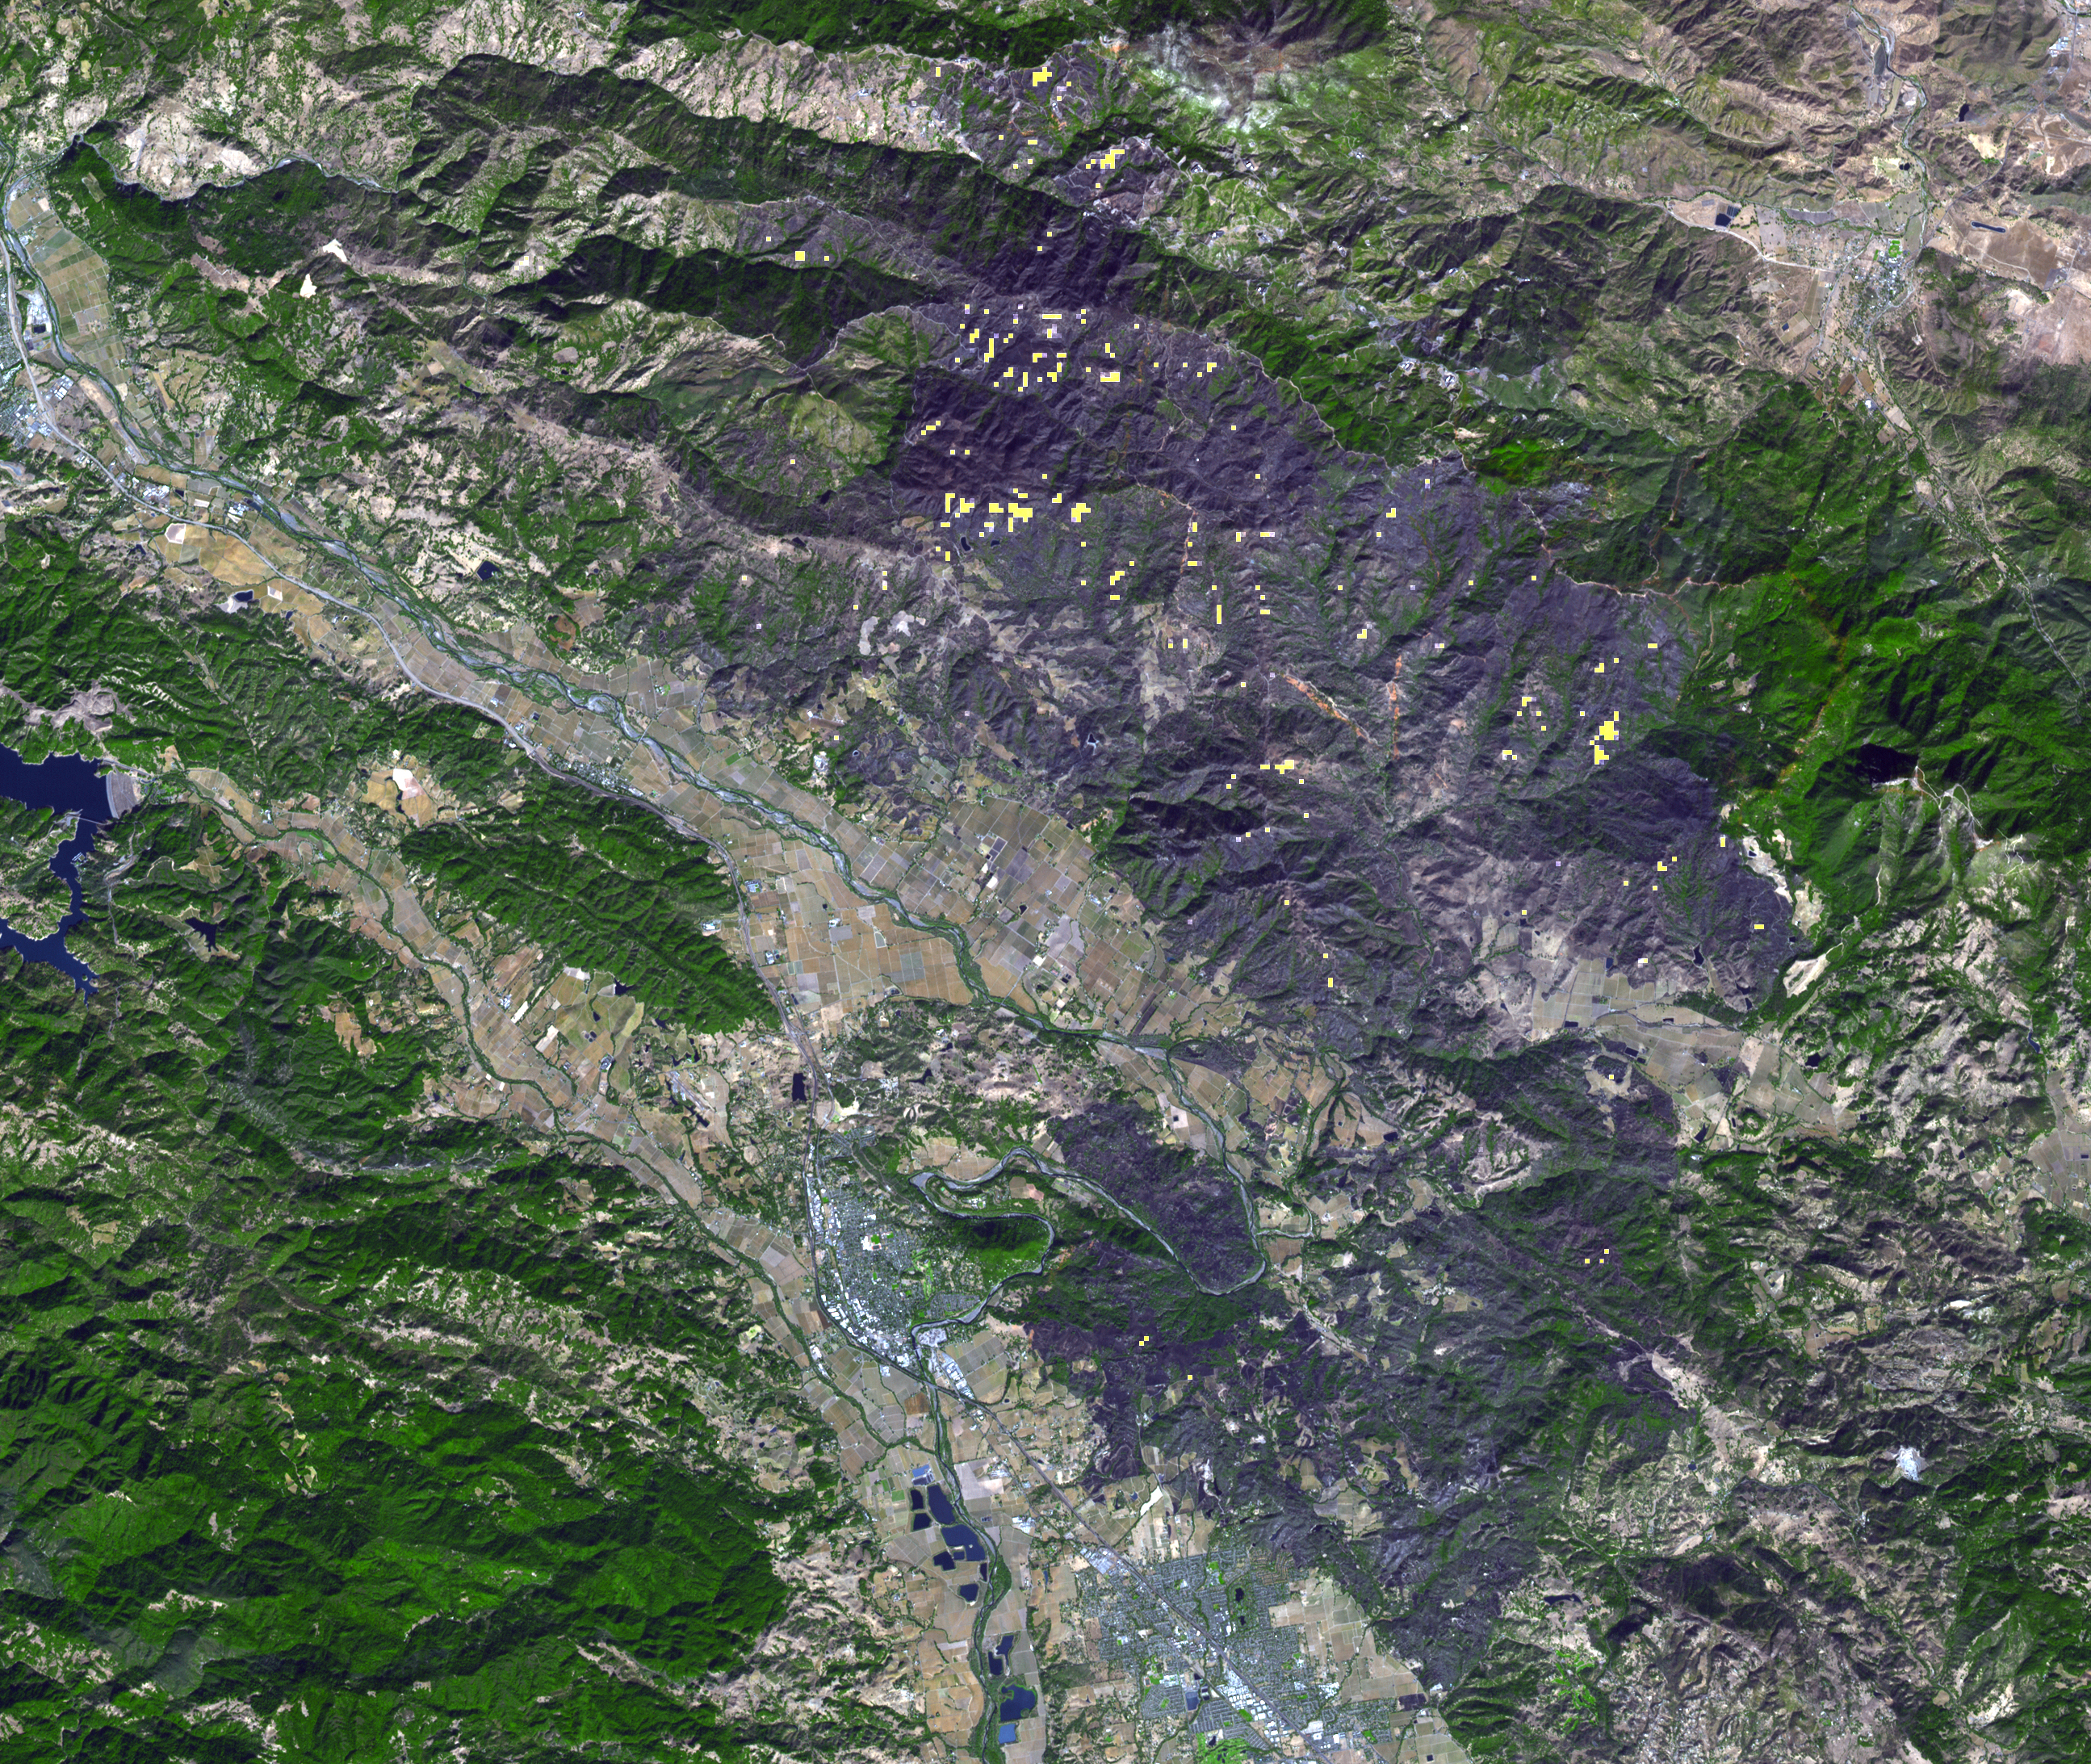

ASTER Sees Kincade Fire Damage From Space

Thousands of acres damaged by the ongoing Kincade Fire in Northern California’s Sonoma County are visible in this new image from the Advanced Spaceborne Thermal Emission and Reflection Radiometer (ASTER) instrument aboard NASA’s Terra satellite. The image was taken at 11:01 a.m. PST (2:01 p.m. EST) on Nov. 3, 2019. The burned area appears dark gray in ASTER’s visible channels. Hotspots, where the fire is still smoldering, appear as yellow dots in ASTER’s heat-sensing, thermal infrared channels.

After starting on Oct. 23, forcing residents to evacuate, the fire had burned 77,758 acres and destroyed 372 structures by Nov. 3, according to the California Department of Forestry and Fire Protection. It is now over 80% contained.

The town of Healdsburg is in the center of the image, which covers an area of about 24 by 25 miles (39 by 40 kilometers).

ASTER is one of five Earth-observing instruments launched in December 1999 on NASA’s Terra satellite. With its 14 spectral bands from the visible to the thermal infrared wavelength region and its high spatial resolution of 15 to 90 meters (about 50 to 300 feet), ASTER images Earth to map and monitor the planet’s changing surface. Japan’s Ministry of Economy, Trade and Industry built the instrument. NASA’s Jet Propulsion Laboratory in Pasadena, California, is responsible for the American portion of the joint U.S.-Japan science team that validates and calibrates the instrument and the data products associated with it.

Credit: NASA/JPL-Caltech